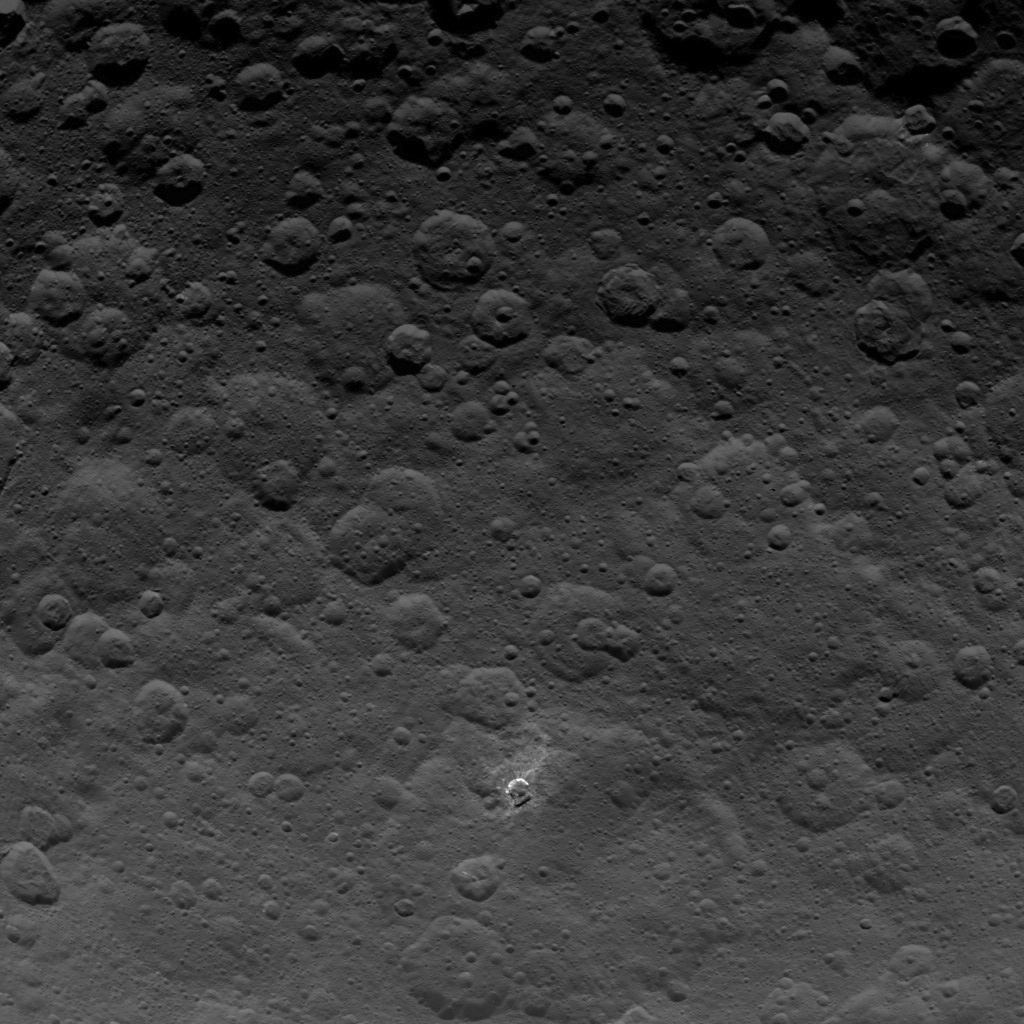

Dawn Survey Orbit Image 25

This image, taken by NASA’s Dawn spacecraft, shows a portion of the northern hemisphere of dwarf planet Ceres from an altitude of 2,700 miles (4,400 kilometers). The image, with a resolution of 1,400 feet (410 meters) per pixel, was taken on June 24, 2015.

Dawn’s mission is managed by JPL for NASA’s Science Mission Directorate in Washington. Dawn is a project of the directorate’s Discovery Program, managed by NASA’s Marshall Space Flight Center in Huntsville, Alabama. UCLA is responsible for overall Dawn mission science. Orbital ATK, Inc., in Dulles, Virginia, designed and built the spacecraft. The German Aerospace Center, the Max Planck Institute for Solar System Research, the Italian Space Agency and the Italian National Astrophysical Institute are international partners on the mission team.

Credit: NASA/JPL-Caltech/UCLA/MPS/DLR/IDA